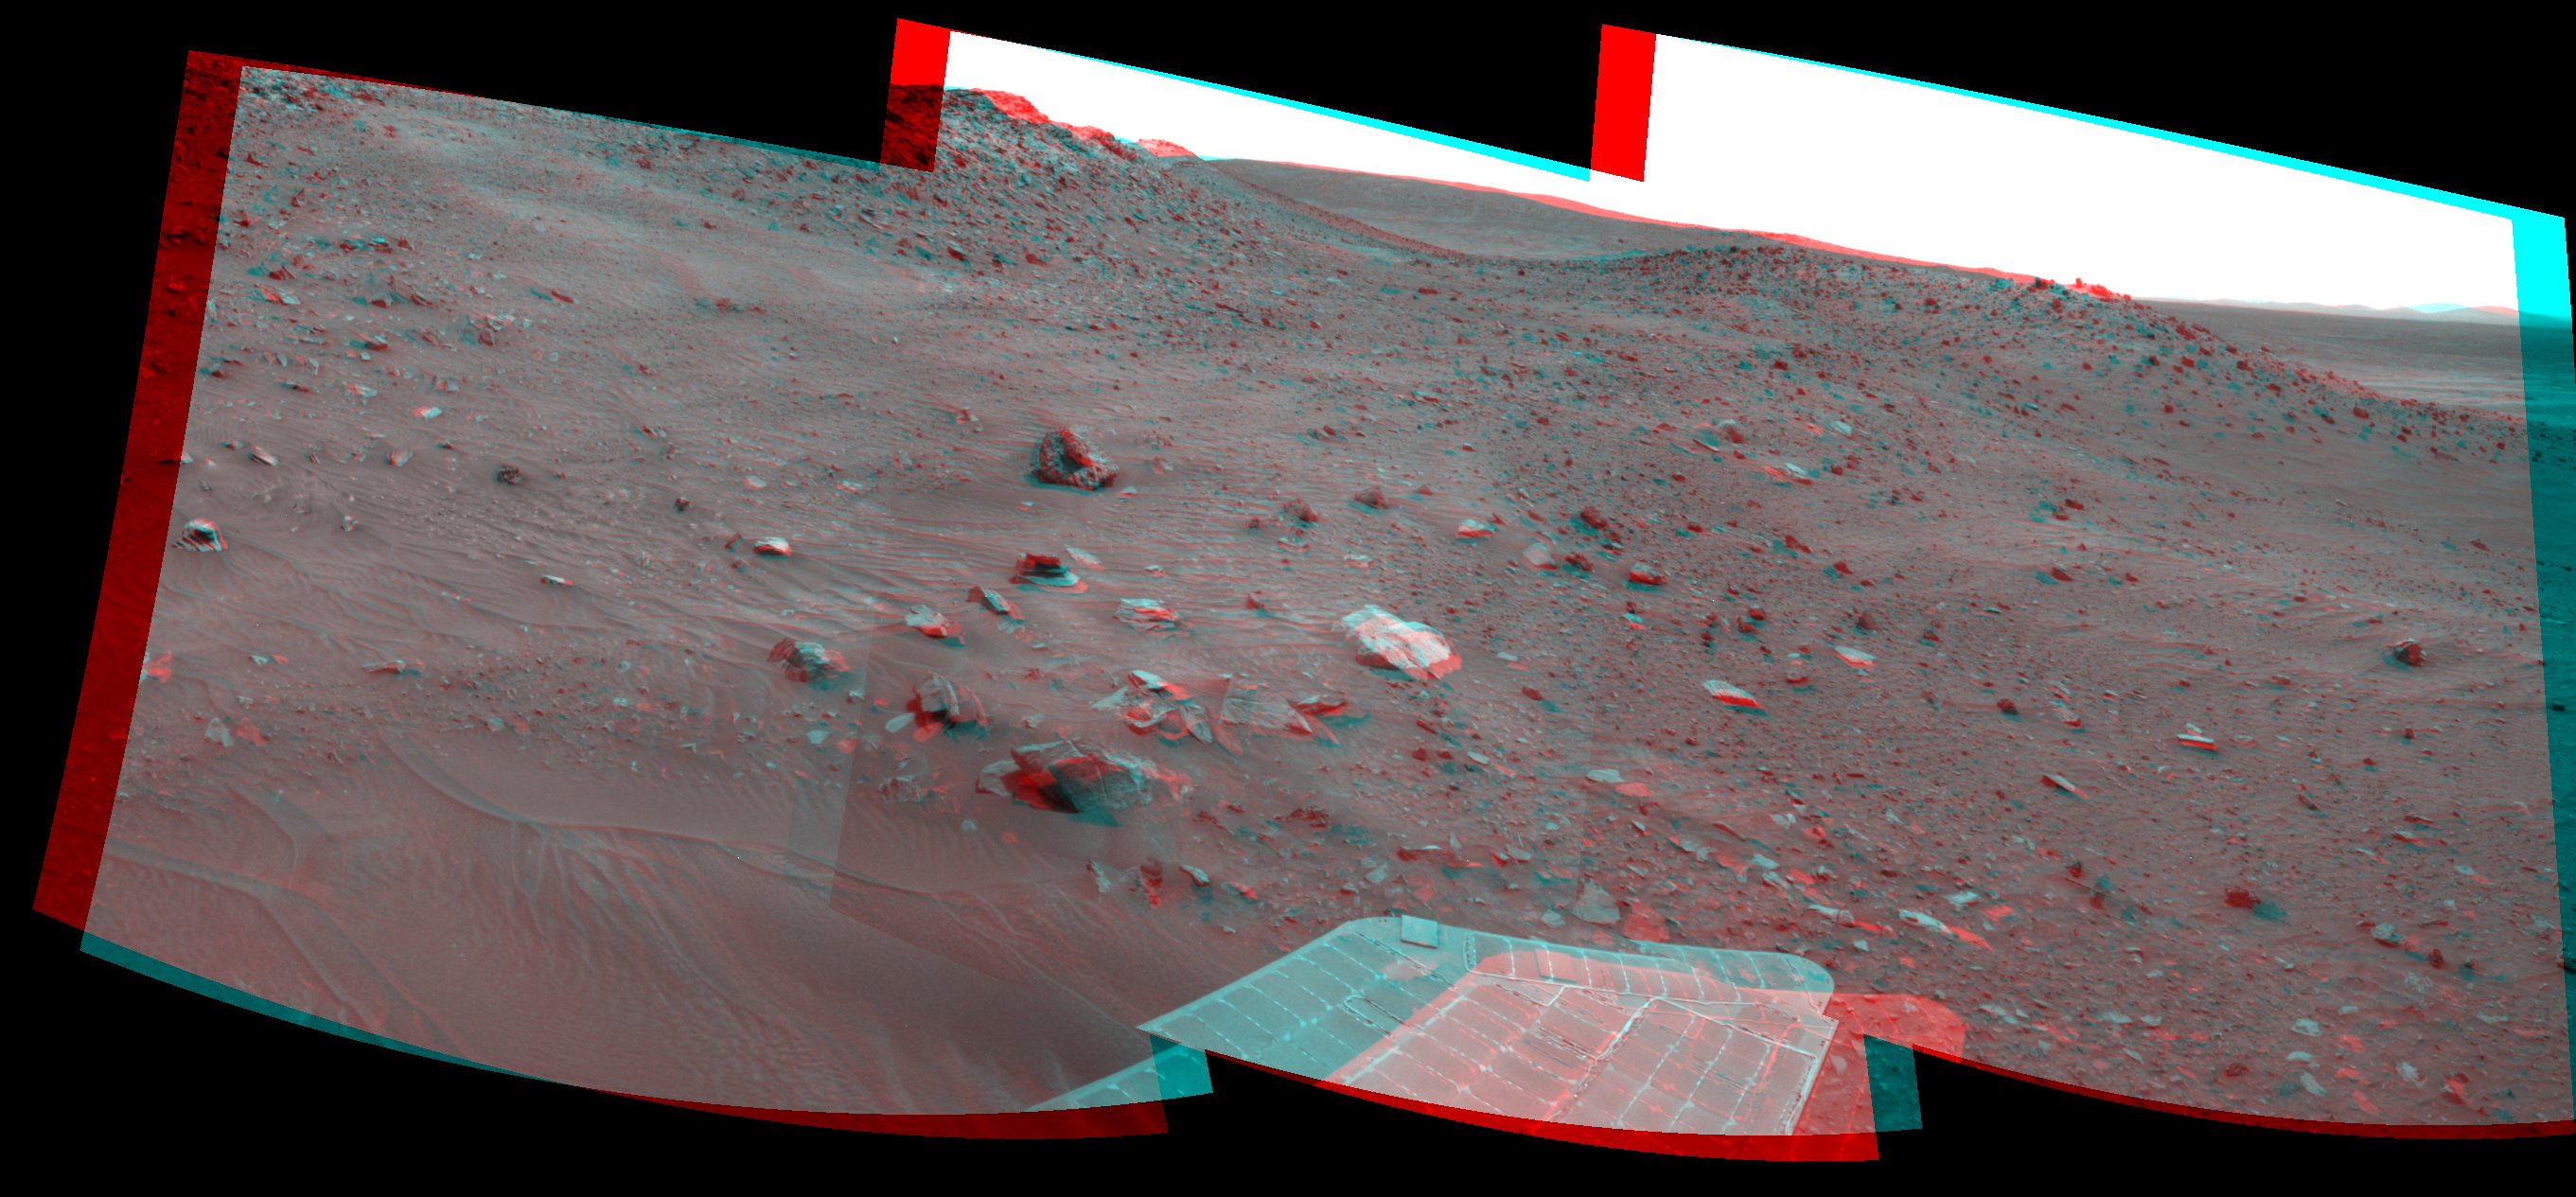

Spirit’s Look Ahead After Sol 1866 Drive (Stereo)

Left-eye view of a color stereo pair for PIA12137

Right-eye view of a color stereo pair for PIA12137

This stereo scene combines frames taken by the navigation camera on NASA’s Mars Exploration Rover Spirit during the 1,866th Martian day, or sol, of Spirit’s mission on Mars (April 3, 2009). It spans 120 degrees, with south at the center. The view appears three-dimensional when viewed through red-blue glasses with the red lens on the left.

Spirit had driven 3 meters (10 feet) southward earlier in the day. The foreground of this view includes terrain that the rover covered in its next drive, when it progressed 17.5 meters (57 feet) farther southward on Sol 1868 (April 5, 2009).

In the middle distance, the western edge of the low plateau called “Home Plate” is on the left and a ridge called “Tsiolkovsky” is on the right, with the rover’s planned route between the two. By Sol 1899 (May 6, 2009) Spirit became embedded at a site dubbed “Troy,” about as far south as the northern end of Tsiolkovsky.

This scene combines right-eye and left-eye views presented as cylindrical-perspective projections with geometric seam correction.

Credit: NASA/JPL-Caltech